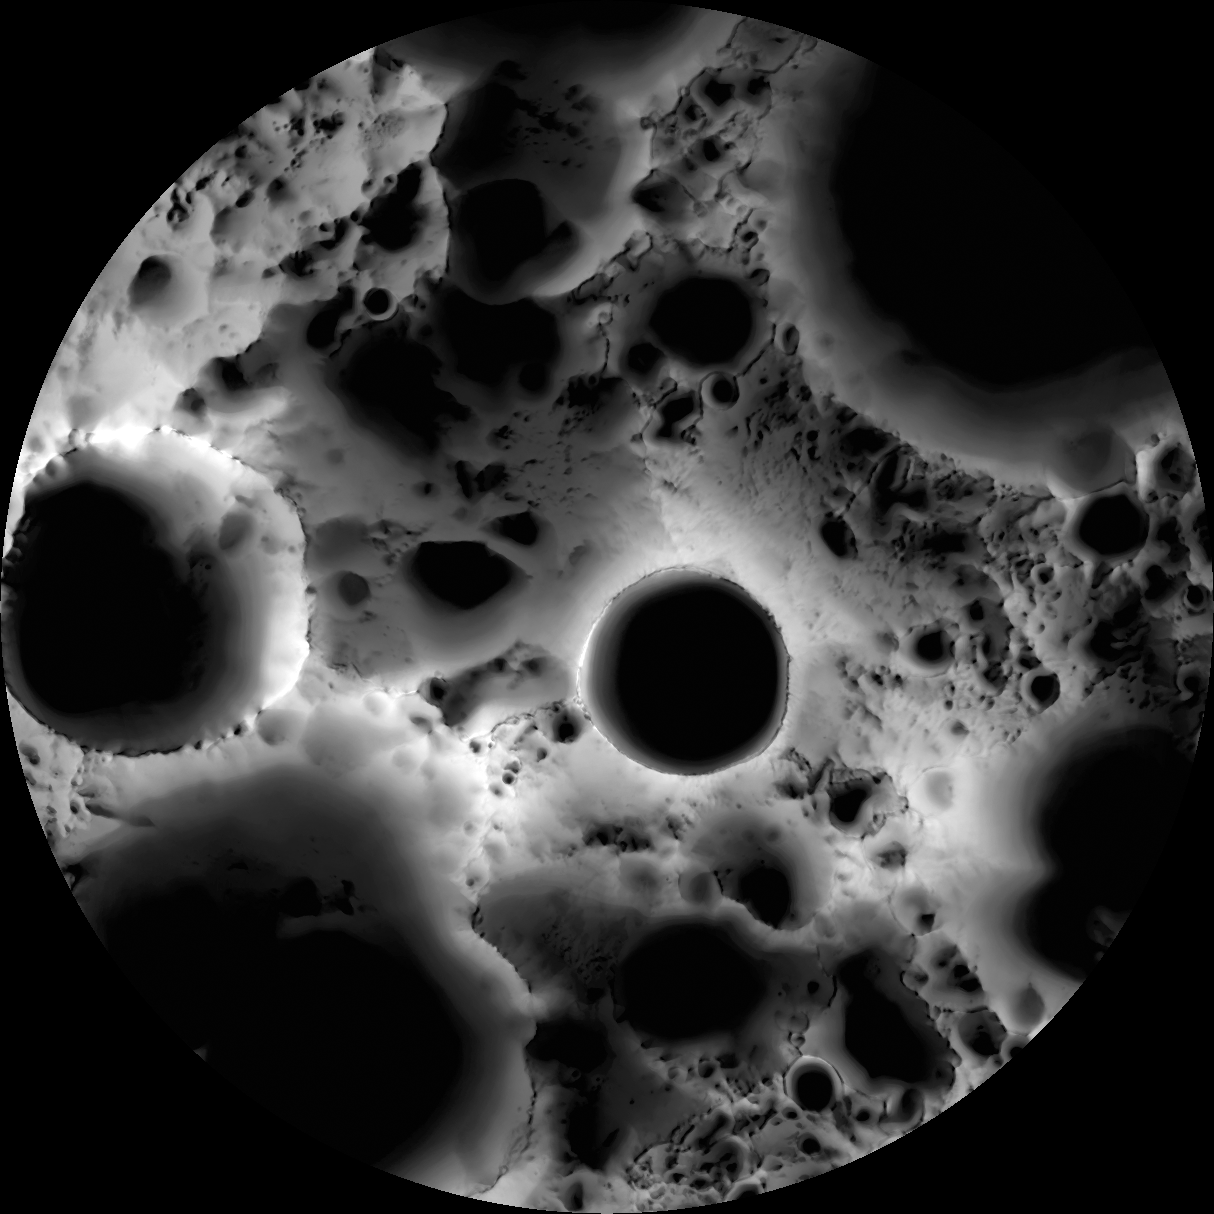

South Pole Illumination Map

Multi-temporal illumination map of the lunar south pole, Shackleton crater (19 kilometers diameter, or 12 miles) is in the center, the south pole is located approximately at 9 o’clock on its rim. Mapped area extends from 88°S to 90°S.

The spin axis of the Moon is tilted by only 1.54° (compared to Earth’s 23.5°), leaving some areas near the poles in permanent shadow while other nearby regions remain sunlit for the majority of the year. One of the primary objectives of LROC is to unambiguously identify these regions.

In a six month (six lunar days) period, the LROC Wide Angle Camera (WAC) collected 1,700 images of the South Pole covering the same area. Each image was map projected and converted to a binary image (if the ground was illuminated that pixel was set to one, and if shadowed zero) to differentiate between sunlit and shadowed regions. All the binary images were then stacked, and then for each pixel it was determined what percentage of the time during six months that spot was illuminated. Presto — an illumination map! The LROC team is making daily (which is about 28 Earth days) and yearly illumination maps for both poles. Such maps will provide the foundation for planning future robotic and human missions to the poles.

NASA’s Goddard Space Flight Center built and manages the mission for the Exploration Systems Mission Directorate at NASA Headquarters in Washington. The Lunar Reconnaissance Orbiter Camera was designed to acquire data for landing site certification and to conduct polar illumination studies and global mapping. Operated by Arizona State University, LROC consists of a pair of narrow-angle cameras (NAC) and a single wide-angle camera (WAC). The mission is expected to return over 70 terabytes of image data.

Credit: NASA/GSFC/Arizona State University